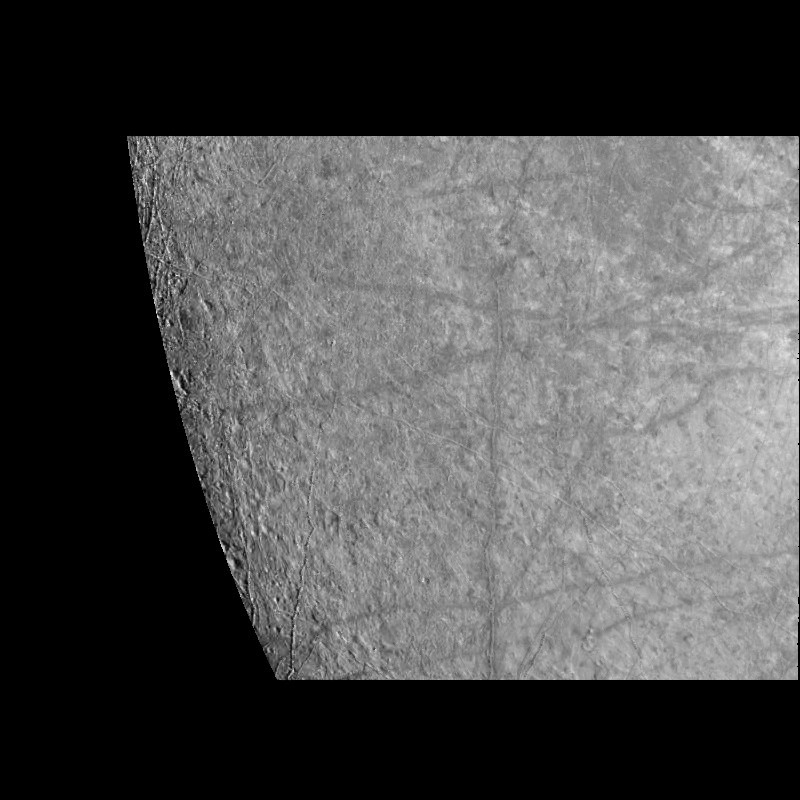

Near-Terminator Image of Europa

This image of Europa’s surface was obtained by the Solid State Imaging (CCD) system on board NASA’s Galileo spacecraft during its fourth orbit of Jupiter, Linear features with bright central stripes referred to as “triple bands” are seen to transect the surface of Europa. Several of these triple bands are over 700 kilometers in length. In the left side of the image the surface of Europa is seen to be locally pitted and irregular. Ridges less than 100 kilometers in length are also visible in this region.

The area seen in this image, centered near 27 degrees South, 300 degrees West, is 760 kilometers (456 miles) by 850 kilometers (510 miles) across, which is approximately the size of the state of Texas or the country of France. North is to the top of the image, with the sun illuminating the surface from the left. The image which has a resolution of 1.3 kilometers per picture element (pixel) was obtained on December 19th, 1996 (Universal Time).

The Jet Propulsion Laboratory, Pasadena, CA manages the mission for NASA’s Office of Space Science, Washington, DC.

Credit: NASA/JPL/University of Arizona